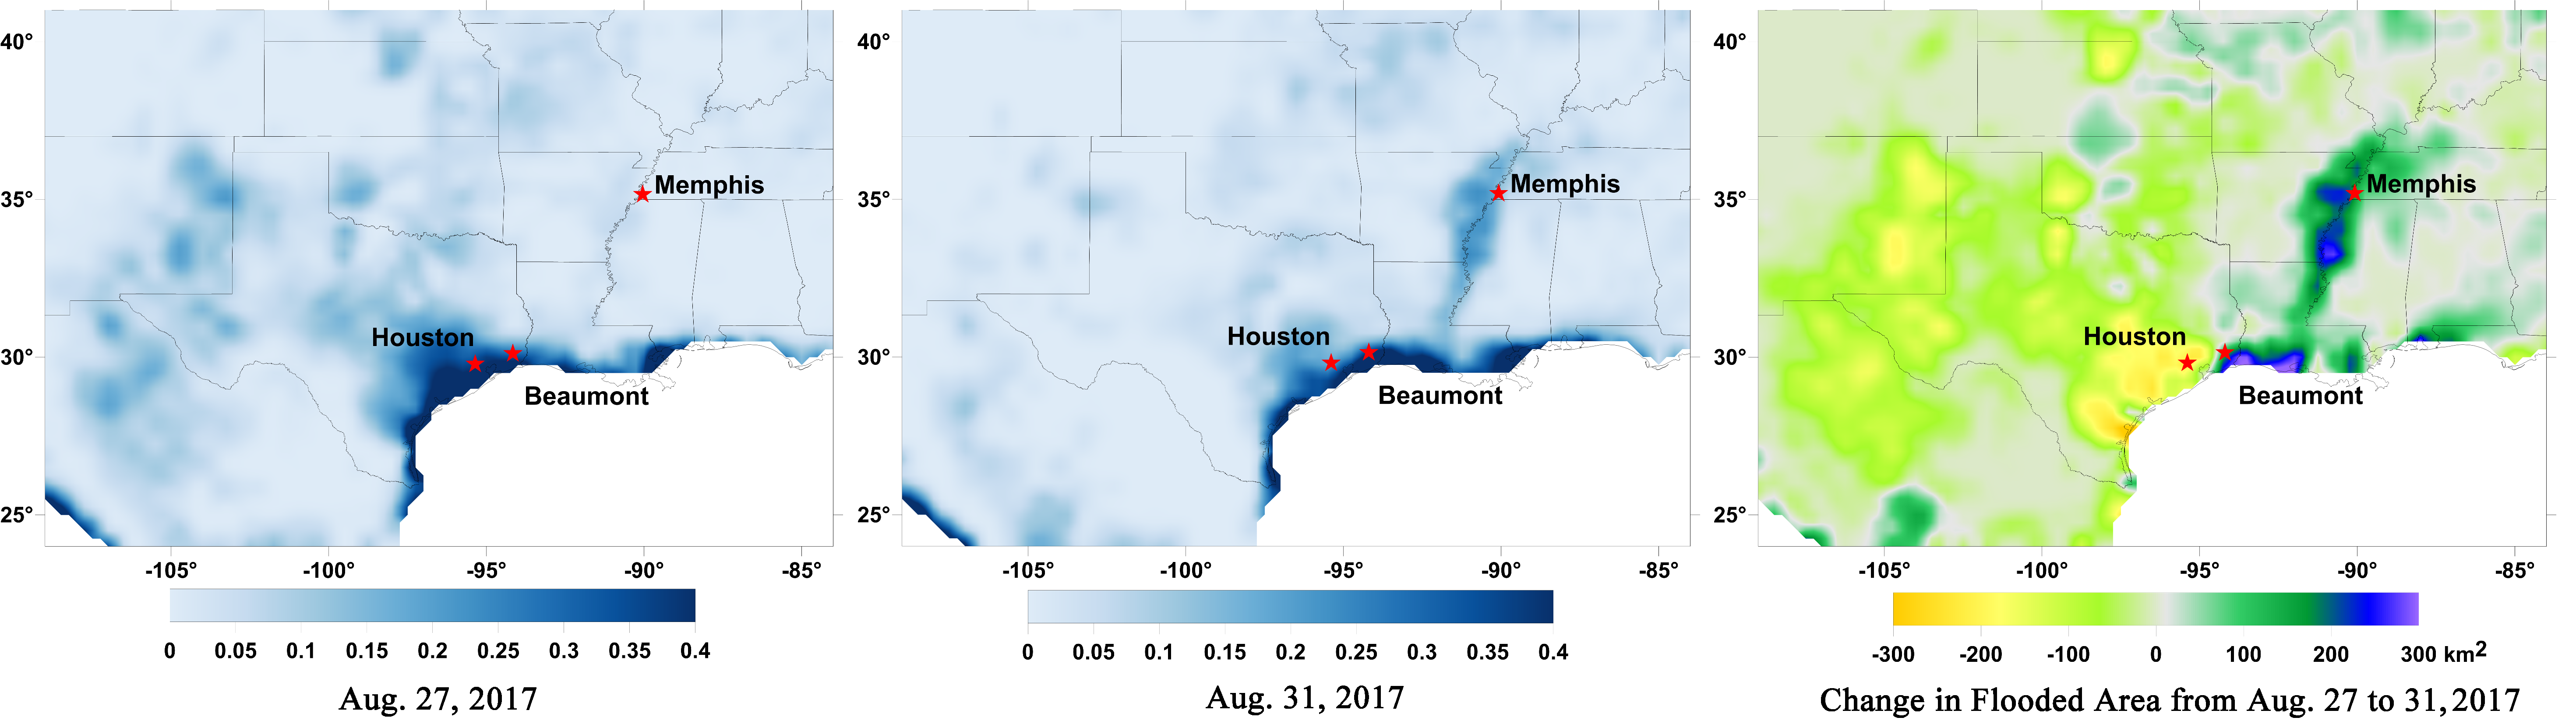

New NASA Maps Show Flooding Changes In Aftermath of Hurricane Harvey

Data from NASA’s Soil Moisture Active Passive (SMAP) satellite have been used to create new surface flooding maps of Southeast Texas and the Tennessee Valley following Hurricane Harvey. The SMAP observations detect the proportional cover of surface water within the satellite sensor’s field of view. This sequence of images shows changes in the extent of surface flooding from successive five-day SMAP observation composite images. Widespread flooding can be seen in the Houston metropolitan area on Aug. 27 following record rainfall from the Category 4 hurricane, which made landfall on Aug. 25th, 2017 (left image). Flood waters around Houston had substantially receded by Aug. 31 (middle image), while flooding had increased across Louisiana, eastern Arkansas, and western Tennessee as then Tropical Storm Harvey passed over the area. The far right image shows the change in flooded area between Aug. 27 and Aug. 31, with regions showing the most flooding recession depicted in yellow and orange shades and those where flooding had increased depicted in blue shades. The SMAP satellite has a low-frequency (L-band) microwave radiometer with enhanced capabilities for detecting surface water changes in nearly all weather conditions and under low-to-moderate vegetation cover. SMAP provides global coverage with one-to-three-day repeat sampling that is well suited for global monitoring of inland surface water cover dynamics.

SMAP is managed for NASA’s Science Mission Directorate by NASA’s Jet Propulsion Laboratory in Pasadena, California, and NASA’s Goddard Space Flight Center in Greenbelt, Maryland. JPL is managed for NASA by Caltech. A consortium of researchers from other universities participate on the SMAP mission science team, including the Massachusetts Institute of Technology, Princeton University and the University of Montana, which provided the SMAP surface water imagery.

Credit: NASA/JPL-Caltech/GSFC/University of Montana